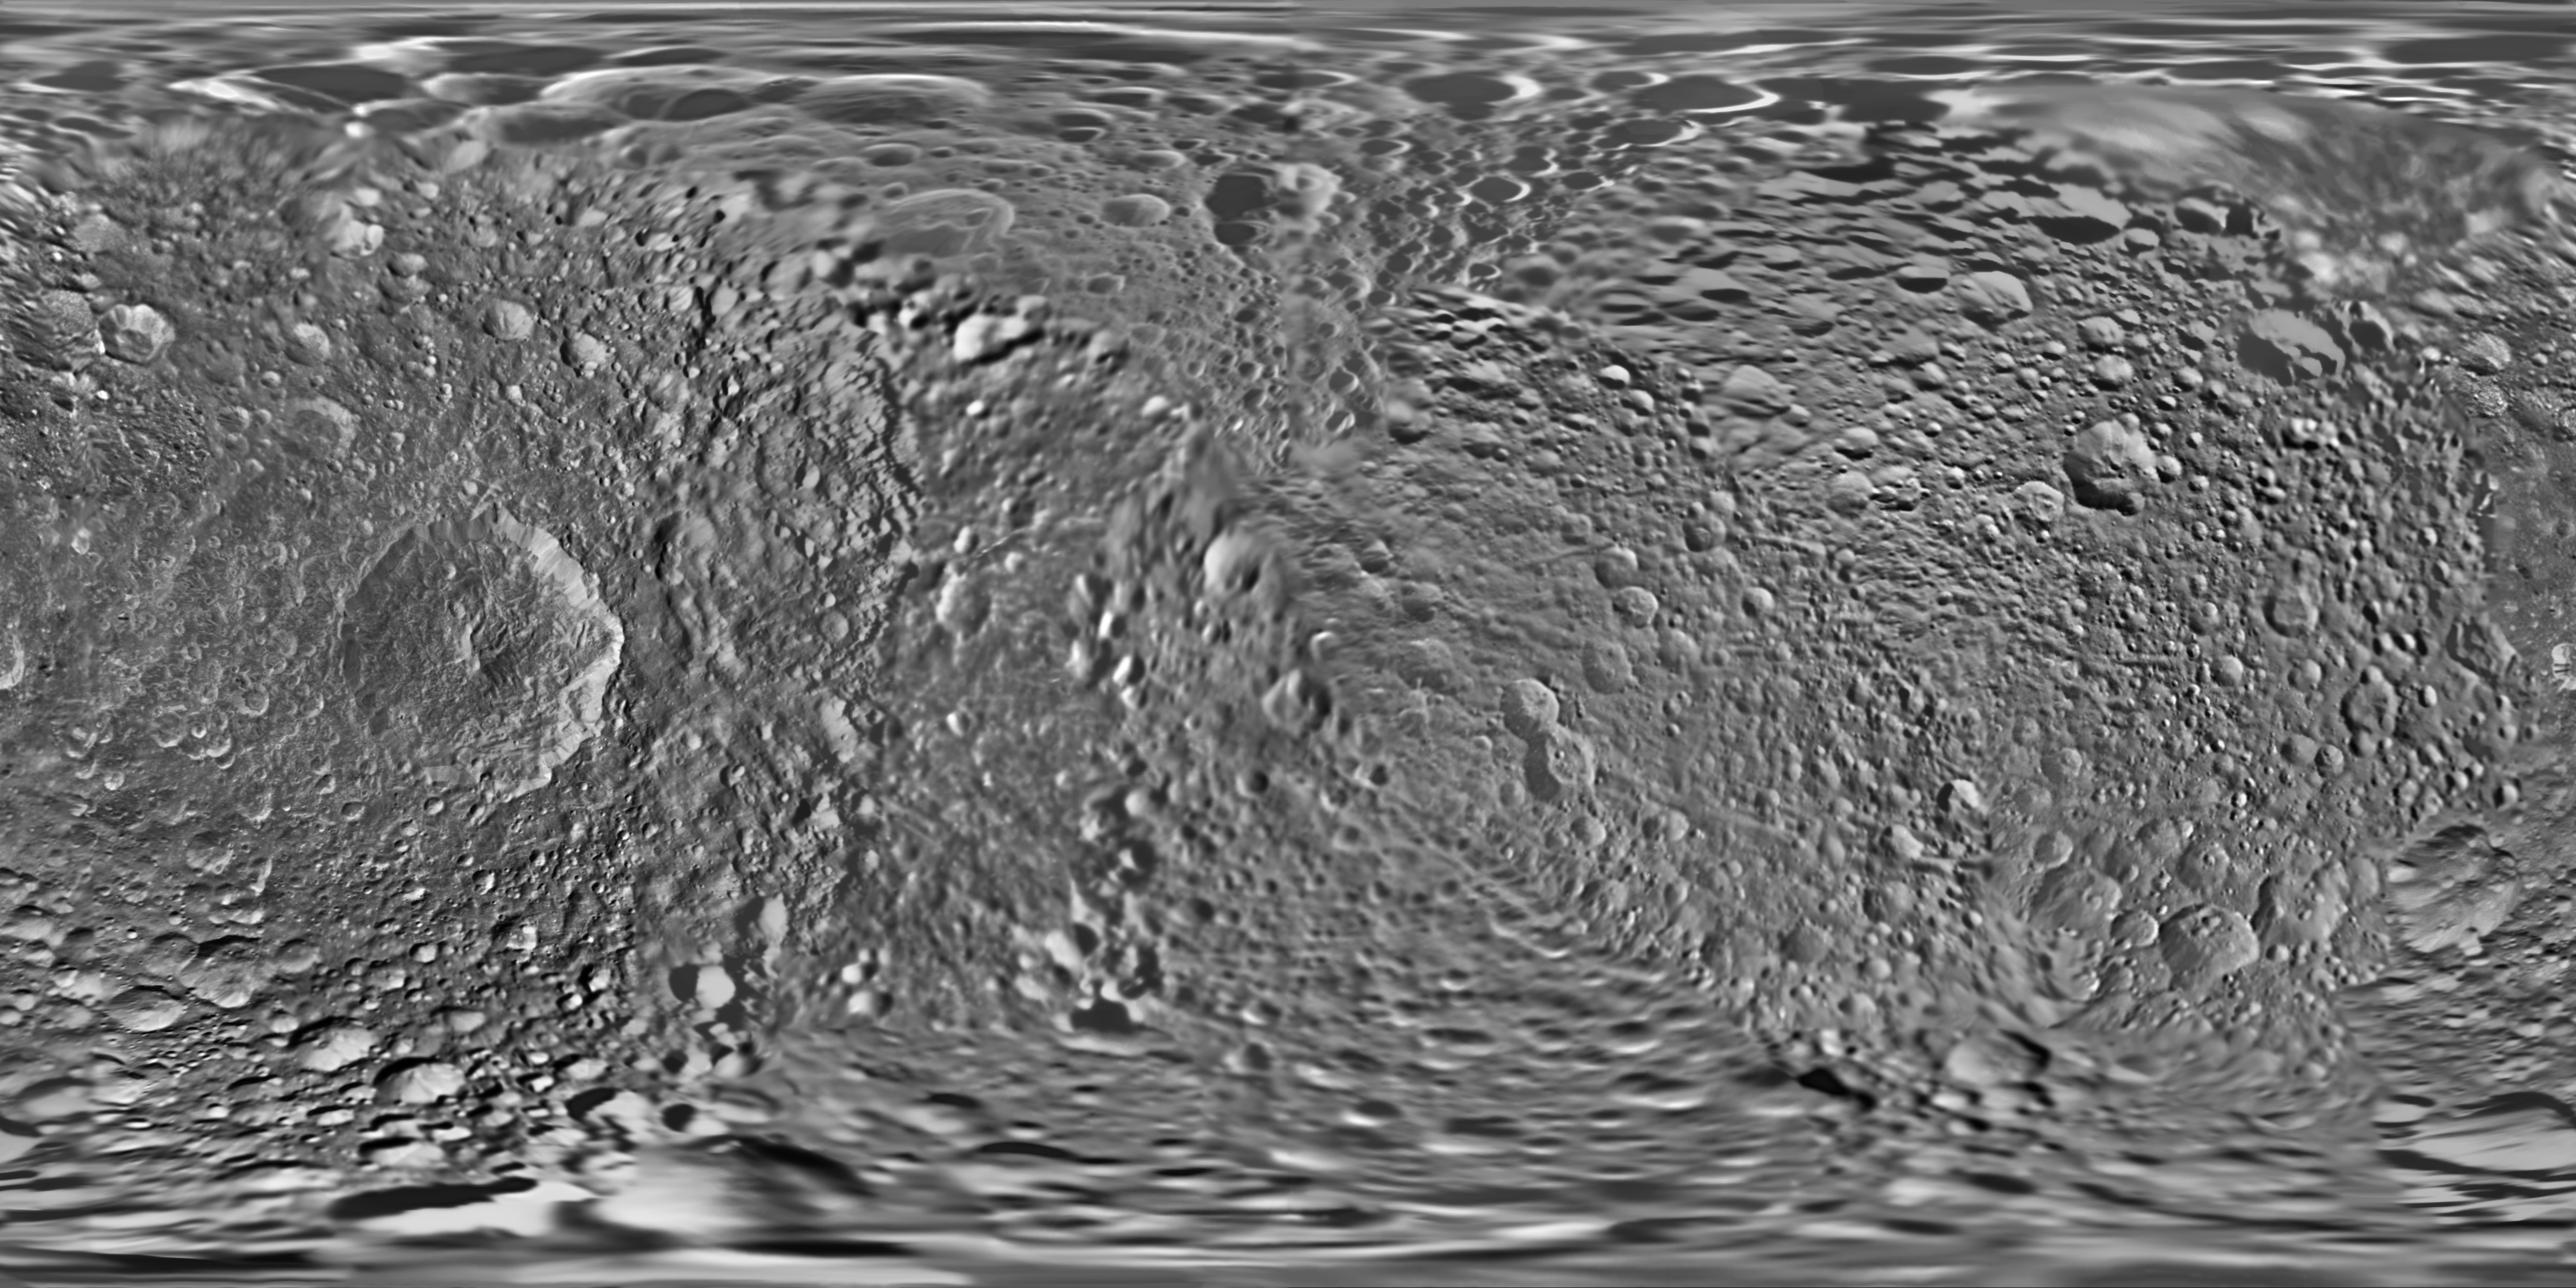

Map of Mimas – June 2012

Annotated Image

This global map of Saturn’s moon Mimas was created using images taken during Cassini spacecraft flybys, with Voyager images filling in the gaps in Cassini’s coverage.

The moon’s large, distinguishing crater, Herschel, is seen on the map at left.

The map is an equidistant (simple cylindrical) projection and has a scale of 216 meters (710 feet) per pixel at the equator. The mean radius of Mimas used for projection of this map is 198.2 kilometers (123.2 miles). The resolution of the map is 16 pixels per degree. This mosaic map is an update to the version released in February 2010 (see PIA12780). These mosaics contain data from Cassini’s June 5, 2012, flyby of Mimas.

The Cassini-Huygens mission is a cooperative project of NASA, the European Space Agency and the Italian Space Agency. The Jet Propulsion Laboratory, a division of the California Institute of Technology in Pasadena, manages the mission for NASA’s Science Mission Directorate, Washington, D.C. The Cassini orbiter and its two onboard cameras were designed, developed and assembled at JPL. The imaging operations center is based at the Space Science Institute in Boulder, Colo.

Credit: NASA/JPL-Caltech/Space Science Institute